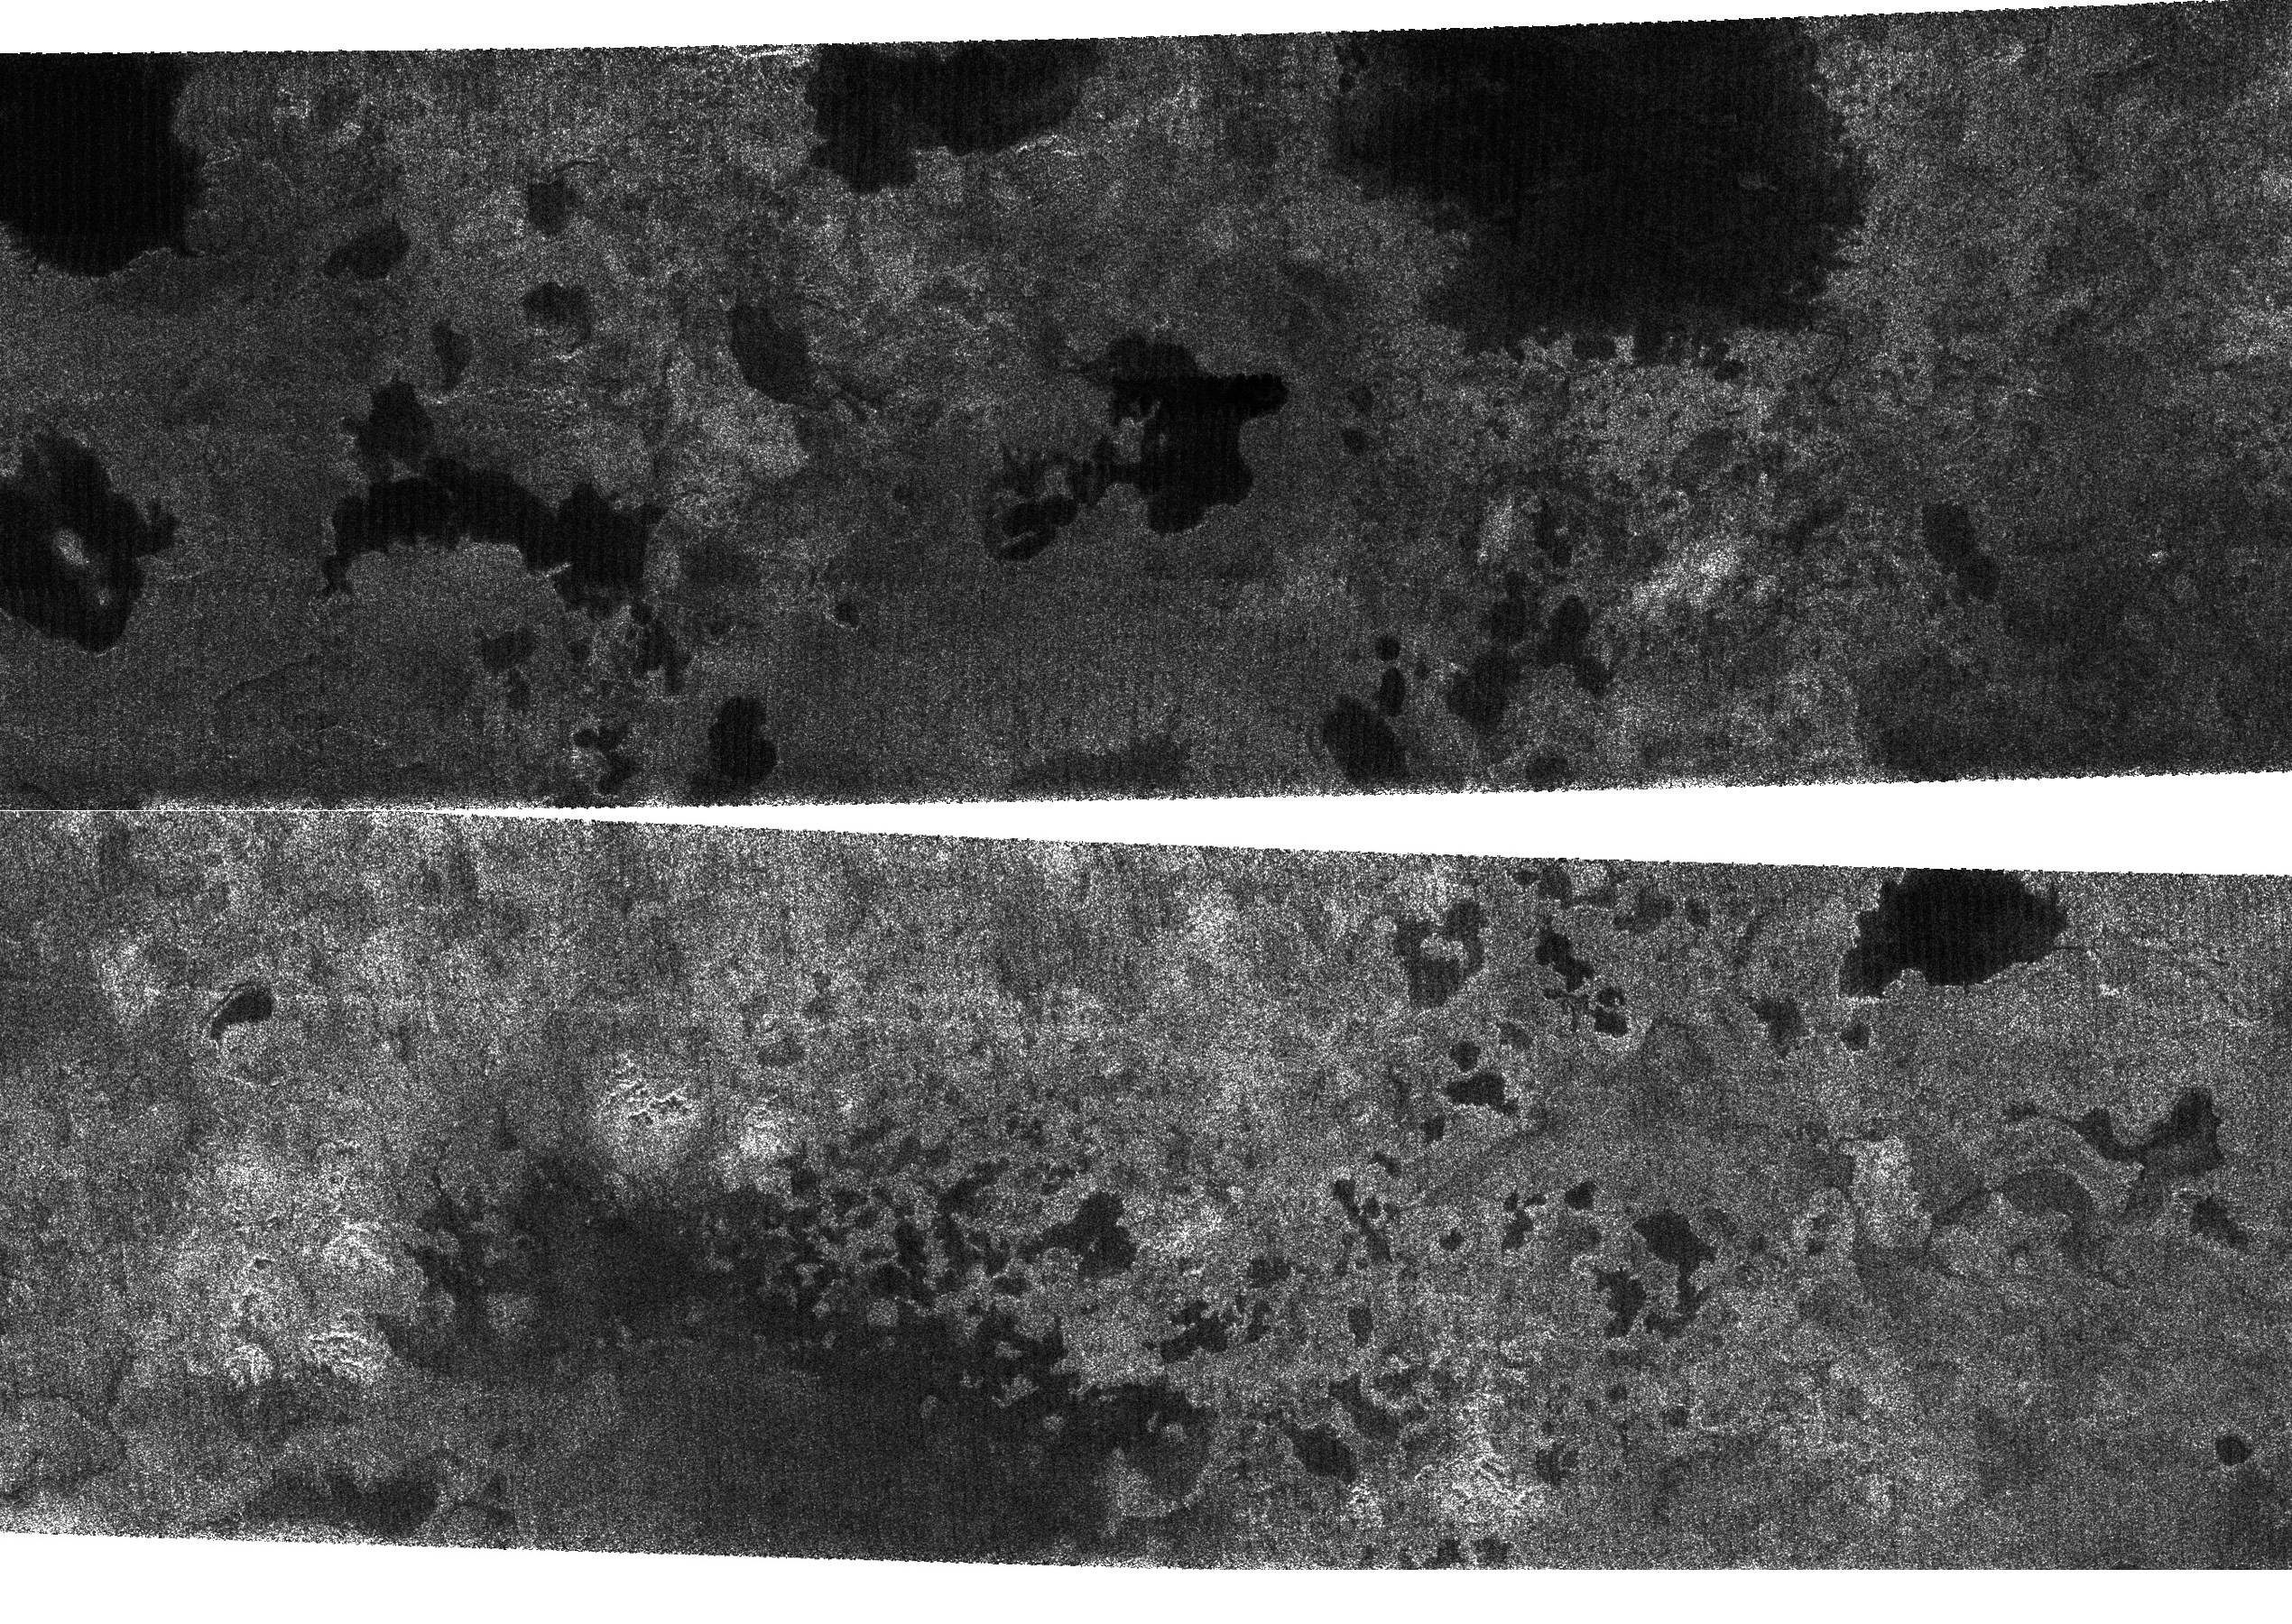

Lakes on Titan

The Cassini spacecraft, using its radar system, has discovered very strong evidence for hydrocarbon lakes on Titan. Dark patches, which resemble terrestrial lakes, seem to be sprinkled all over the high latitudes surrounding Titan’s north pole.

Scientists have speculated that liquid methane or ethane might form lakes on Titan, particularly near the somewhat colder polar regions. In the images, a variety of dark patches, some with channels leading in or out of them, appear. The channels have a shape that strongly implies they were carved by liquid. Some of the dark patches and connecting channels are completely black, that is, they reflect back essentially no radar signal, and hence must be extremely smooth. In some cases rims can be seen around the dark patches, suggesting deposits that might form as liquid evaporates. The abundant methane in Titan’s atmosphere is stable as a liquid under Titan conditions, as is its abundant chemical product, ethane, but liquid water is not. For all these reasons, scientists interpret the dark areas as lakes of liquid methane or ethane, making Titan the only body in the solar system besides Earth known to possess lakes. Because such lakes may wax and wane over time, and winds may alter the roughness of their surfaces, repeat coverage of these areas should test whether these are indeed bodies of liquid.

These two radar images were acquired by the Cassini radar instrument in synthetic aperture mode on July 21, 2006. The top image centered near 80 degrees north, 92 degrees west measures about 420 kilometers by 150 kilometers (260 miles by 93 miles). The lower image centered near 78 degrees north, 18 degrees west measures about 475 kilometers by 150 kilometers (295 miles by 93 miles). Smallest details in this image are about 500 meters (1,640 feet) across.

The Cassini-Huygens mission is a cooperative project of NASA, the European Space Agency and the Italian Space Agency. The Jet Propulsion Laboratory, a division of the California Institute of Technology in Pasadena, manages the mission for NASA’s Science Mission Directorate, Washington, D.C. The Cassini orbiter was designed, developed and assembled at JPL. The radar instrument was built by JPL and the Italian Space Agency, working with team members from the United States and several European countries.

Credit: NASA/JPL-Caltech/ASI